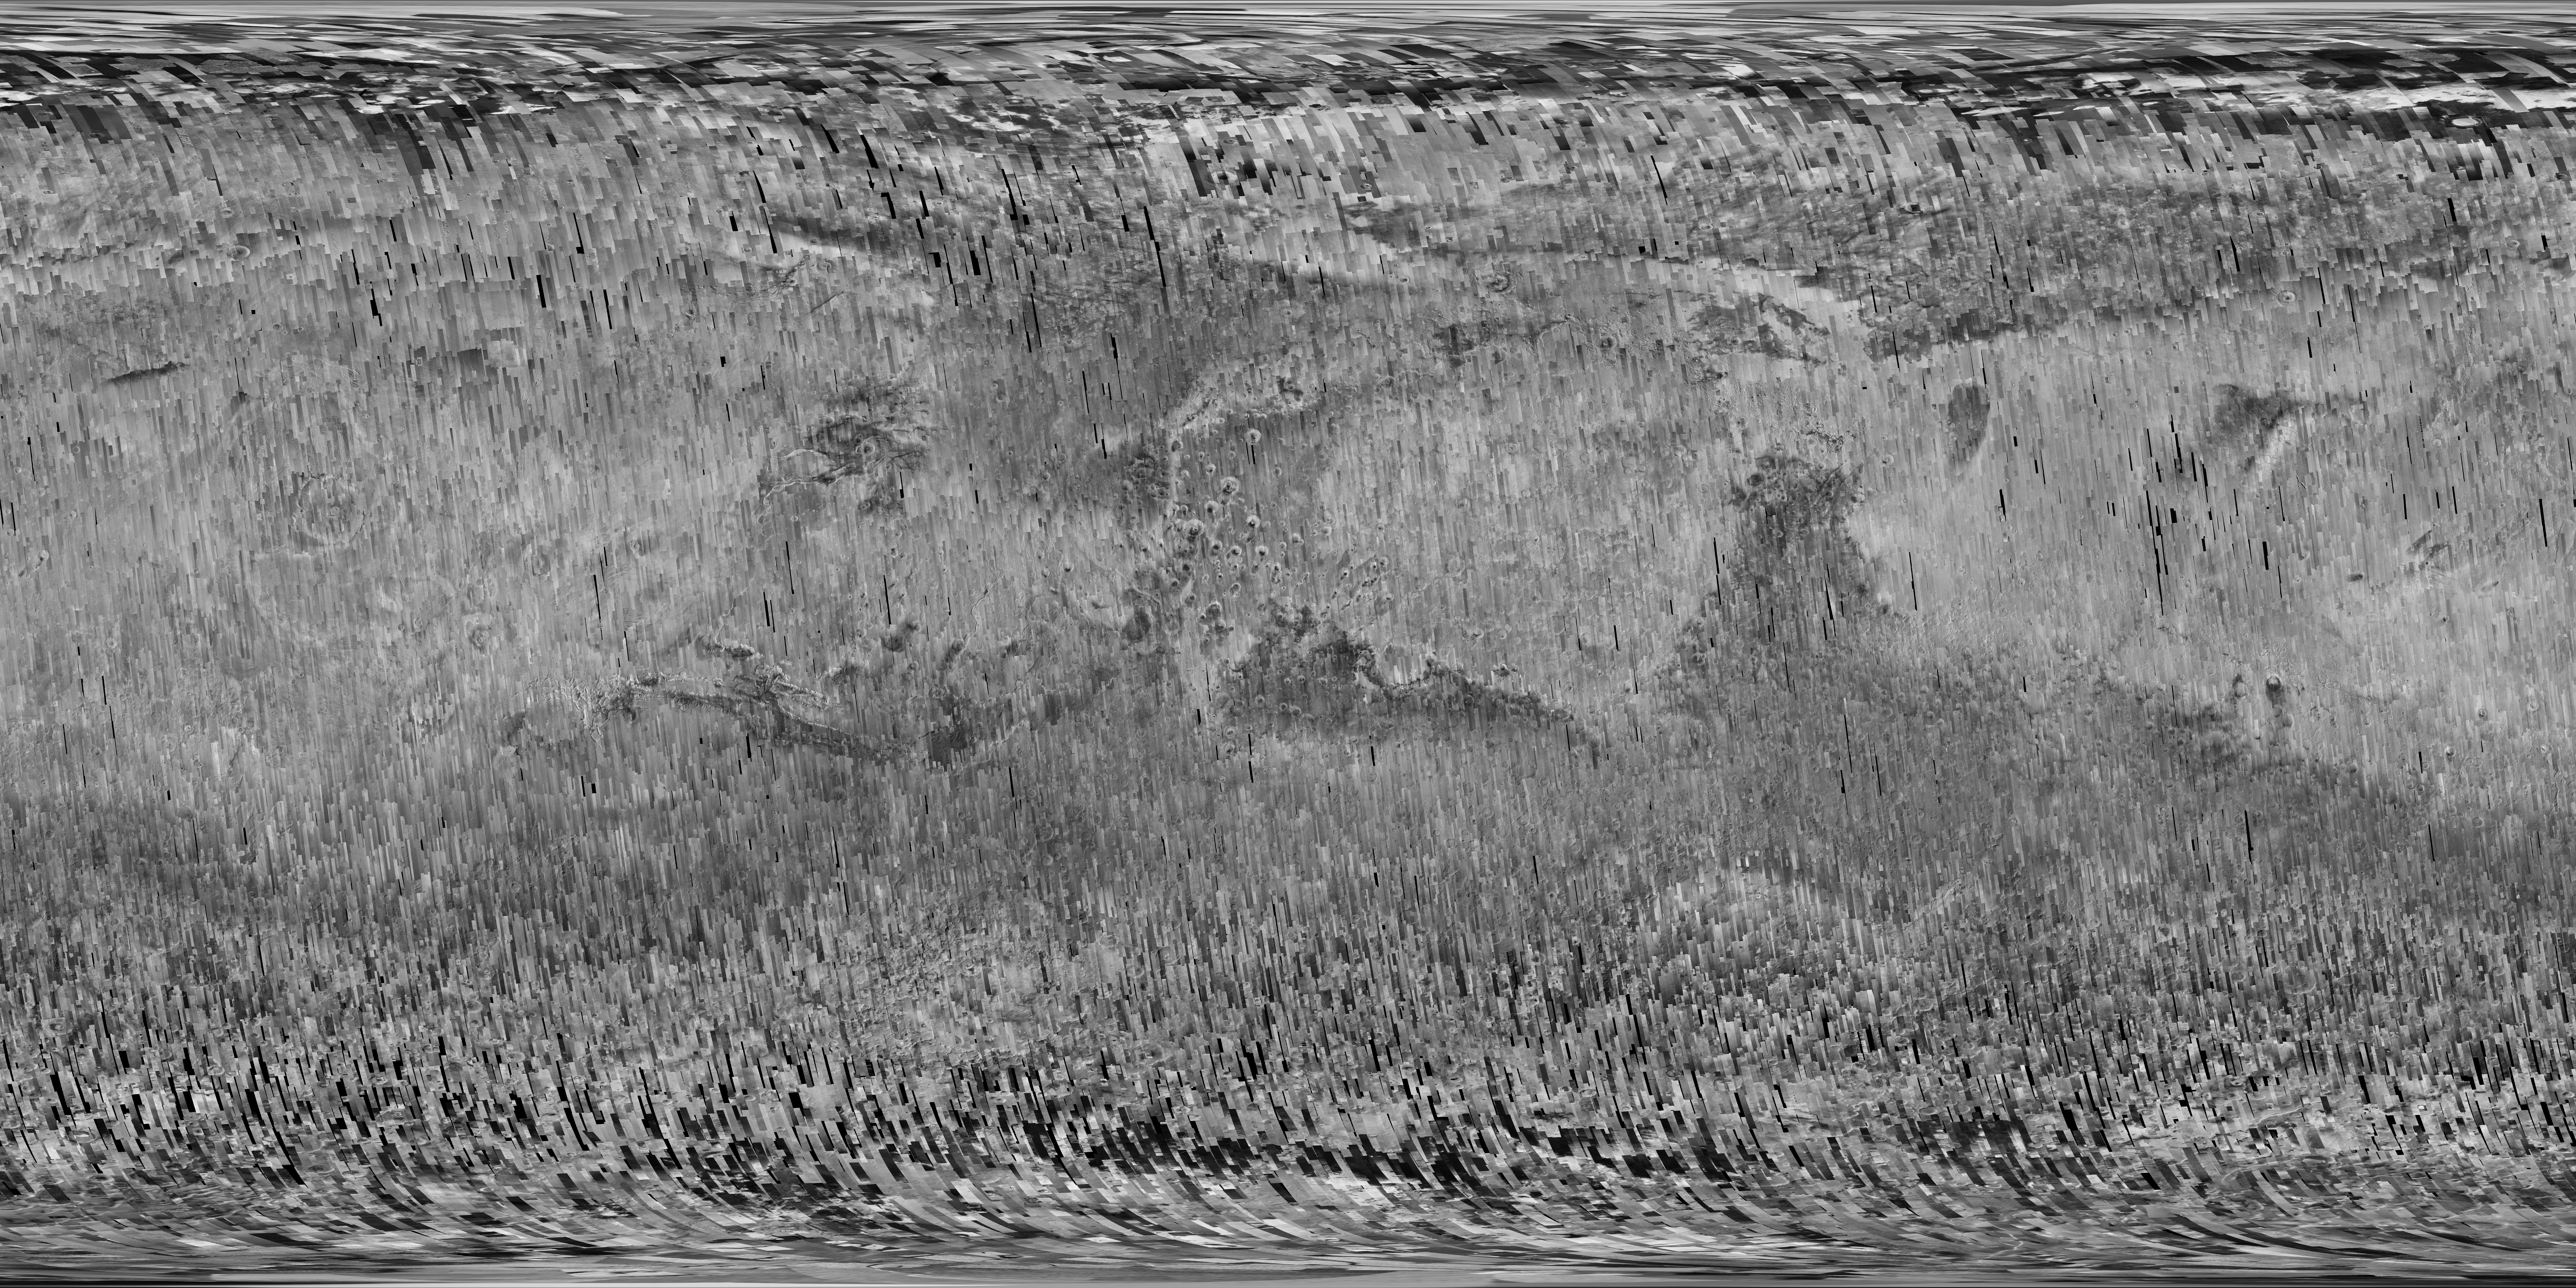

A Decade of Compiling the Sharpest Mars Map

View the full resolution animation

The Context Camera (CTX) on NASA’s Mars Reconnaissance Orbiter (MRO) has been taking images of Mars for more than 10 years, sharp enough to show the shapes of features as small as a tennis court. The compiled images from CTX now cover more than 99 percent of Mars.

No other camera has ever shown us so much of Mars in such high resolution.

This animation tracks how the coverage accumulated over the period from late 2006 to early 2017 to form a nearly complete map of Mars. Each frame adds the locations of one month’s worth of CTX observations.

This sequence of images is presented in reduced resolution to show the global coverage. From Mars orbit, each observation by CTX covers a swath of ground about 18.6 miles (30 kilometers) wide, at a resolution of about 20 feet (6 meters) per pixel. A still-image mosaic, PIA21488, shows the final frame of this animation at greater resolution, though still far less than in individual CTX observations.

As of March 2017, the Context Camera has taken about 90,000 images since the spacecraft began examining Mars from orbit in late 2006. In addition to covering 99.1 percent of the surface of Mars at least once, this camera has observed more than 60 percent of Mars more than once, checking for changes over time and providing stereo pairs for 3-D modeling of the surface.

Malin Space Science Systems, San Diego, built and operates CTX, one of six instruments on the orbiter. NASA’s Jet Propulsion Laboratory, a division of Caltech in Pasadena, California, manages the MRO Project for NASA’s Science Mission Directorate, Washington. Lockheed Martin Space Systems, Denver, built the orbiter and collaborates with JPL to operate it.

Credit: NASA/JPL-Caltech/MSSS